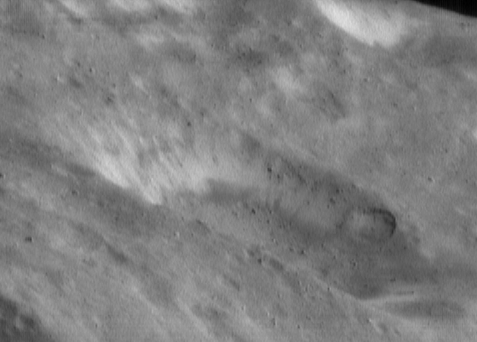

Rock Bands

Images of Eros returned by NEAR Shoemaker show that many of the asteroid’s craters have striking brightness patterns on their walls. This image, taken May 16, 2000, from an orbital altitude of 50 kilometers (31 miles), shows these brightness patterns at high spatial resolution. The whole scene is about 1.9 kilometers (1.2 miles) across, and shows features as small as 4 meters (13 feet). The brighter materials are several percent more reflective than their surroundings.

Built and managed by The Johns Hopkins University Applied Physics Laboratory, Laurel, Maryland, NEAR was the first spacecraft launched in NASA’s Discovery Program of low-cost, small-scale planetary missions. See the NEAR web page at http://near.jhuapl.edu/ for more details.

Credit: NASA/JPL/JHUAPL